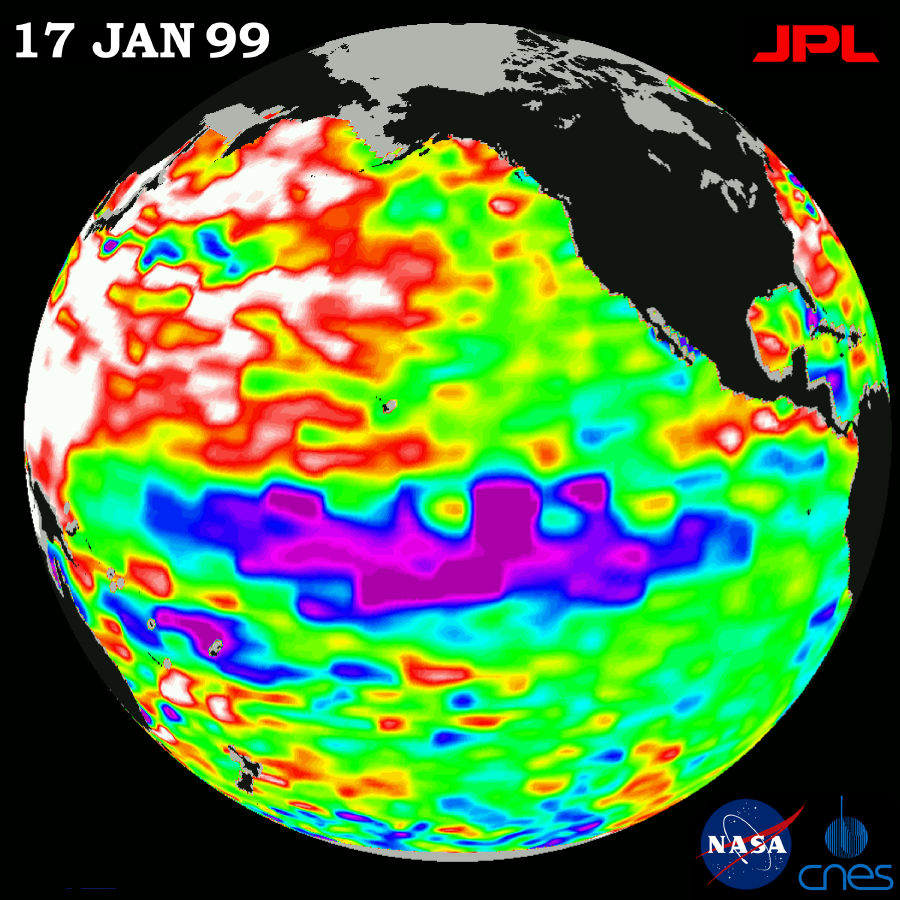

TOPEX/El Niño Watch – La Niña Weakening, January 17, 1999

This image of the Pacific Ocean was produced using sea-surface height measurements taken by the U.S.-French TOPEX/Poseidon satellite. The image shows sea surface height relative to normal ocean conditions on January 17, 1999; sea surface height is an indicator of the heat content of the ocean. This image shows that the unusual large-scale warming (shown here in red and white) in the northwest Pacific that was first observed by the satellite in November 1998 has increased in size and spread east to the central Pacific and south to the equator. The low sea level or cold pool of water along the equator, commonly referred to as La Niña (shown in purple), has weakened in size and heat content during the last several months. Although weakening, the La Niña pattern continues to exert a strong influence on the worldwide climate system. According to oceanographers, the cold La Niña water acts like a boulder in a stream, steering the planet’s prevailing winds and changing the course of storms that are born over the ocean. Equally important to North America’s winter weather is the very large area of unusually warm Western Pacific ocean. Although the appearance of this feature is not fully understood or anticipated, it is adding energy to the winter storms coming out of the North Pacific which is fueling the very volatile weather over the continental U.S. In this image, the white areas show the sea surface is between 14 and 32 centimeters (6 to 13 inches) above normal; in the red areas, it’s about 10 centimeters (4 inches) above normal. The green areas indicate normal conditions. The purple areas are 14 to 18 centimeters (6 to 7 inches) below normal and the blue areas are 5 to 13 centimeters (2 to 5 inches) below normal.

Credit: NASA/JPL